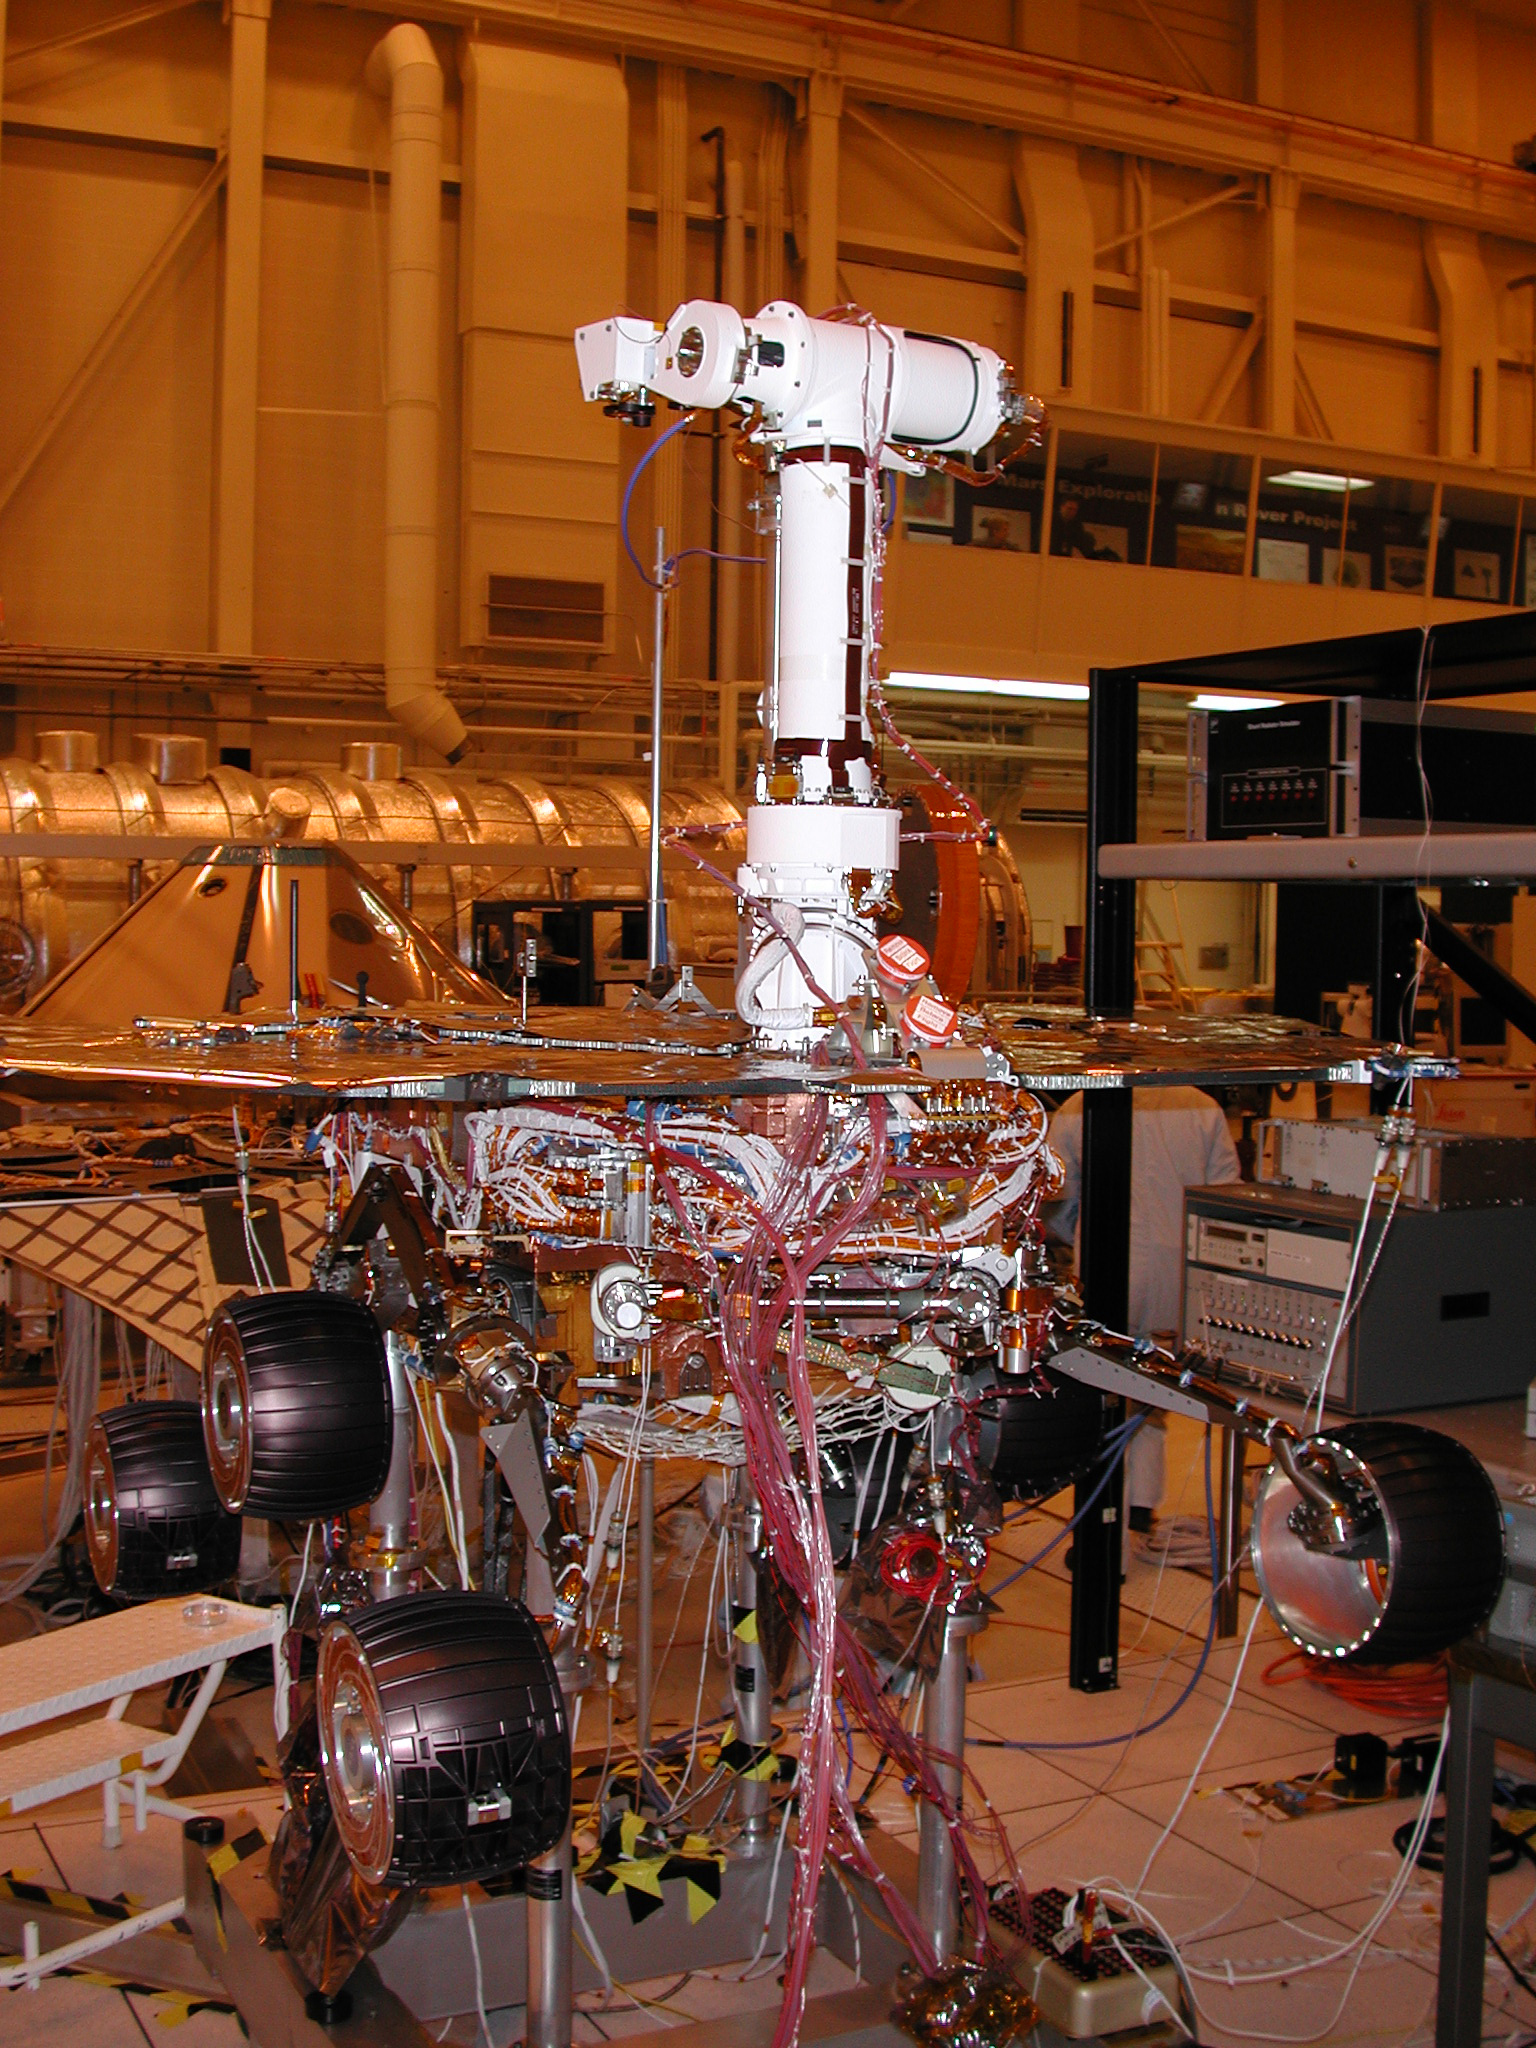

Mars Exploration Rover 1

February 10, 2003

Engineers for NASA’s Mars Exploration Rover Mission are completing assembly and testing for the twin robotic geologists at JPL. This week the twin rovers are sharing floor space in JPL’s Spacecraft Assembly Facility for the last time before they are shipped to the Kennedy Space Center in Florida.

This image shows Mars Exploration Rover 1, fully assembled. The rovers will be launched separately in May and June.

Credit: NASA/JPL